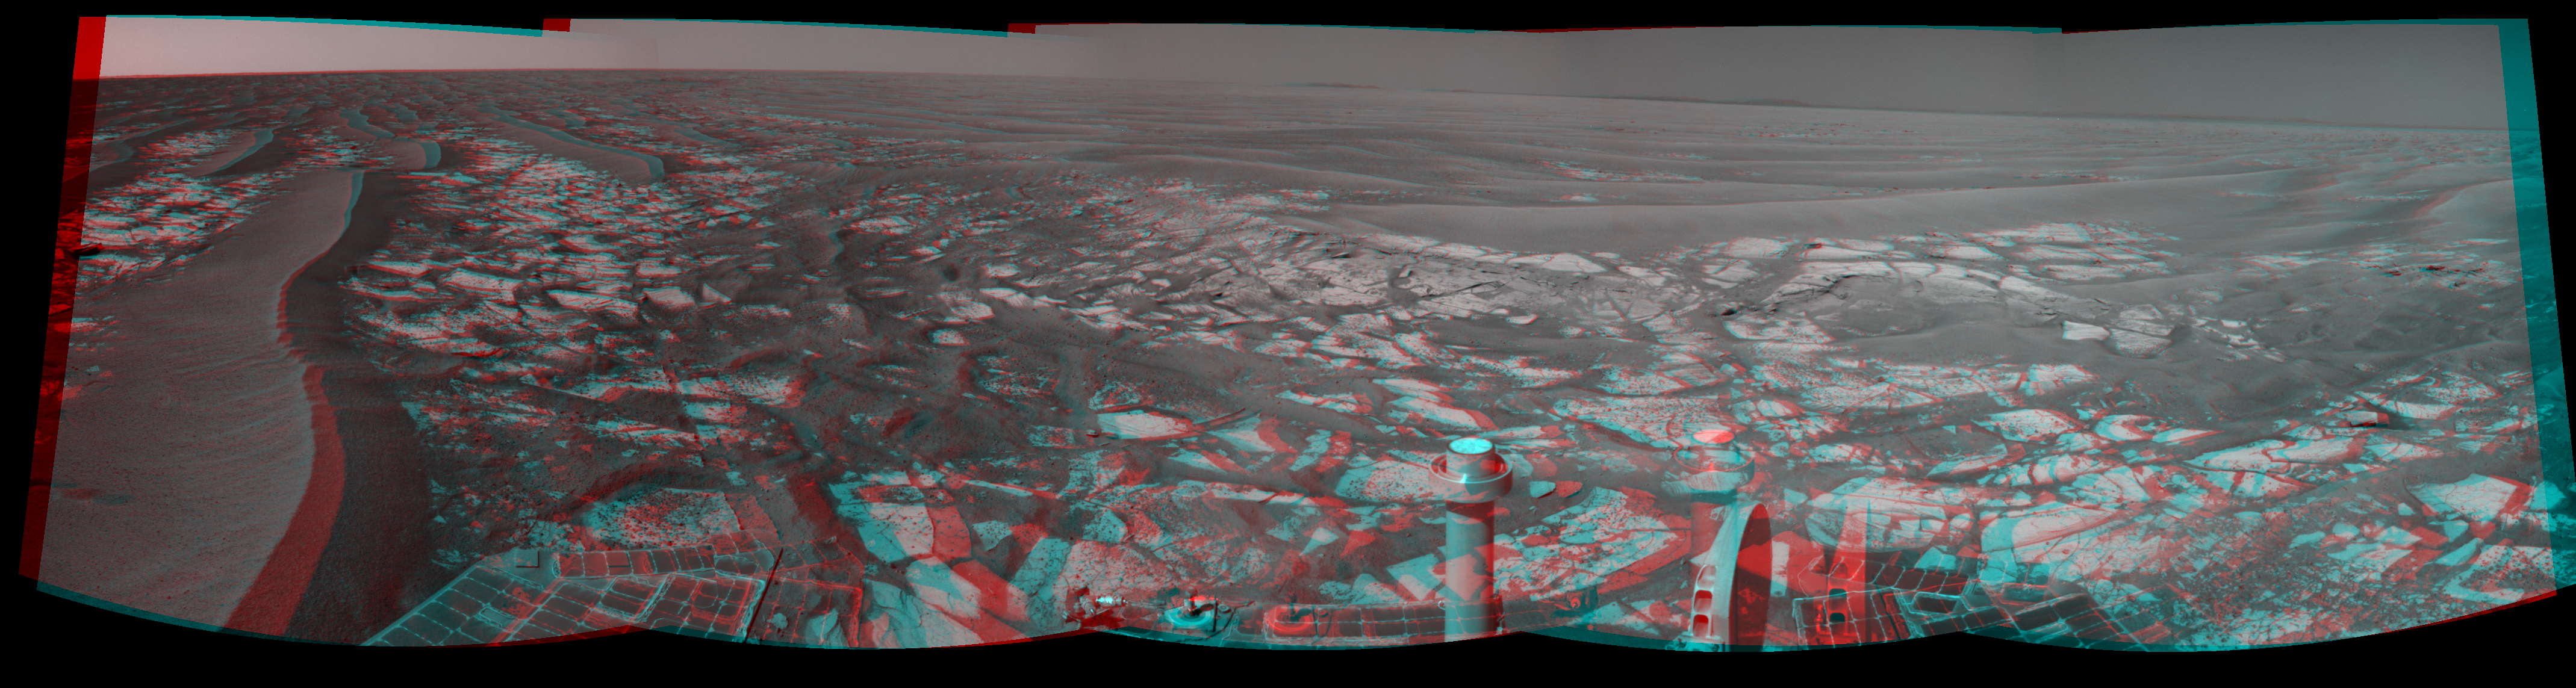

‘Cambridge Bay’ Outcrop Examined by Opportunity (Stereo)

Left-eye view of a color stereo pair for PIA13371

Right-eye view of a color stereo pair for PIA13371

This panorama taken by NASA’s Mars Exploration Rover Opportunity includes an outcrop informally called “Cambridge Bay.” Opportunity examined this outcrop in August 2010. The outcrop includes an apparent contact between two bedrock units which have different textures and perhaps compositions.

The scene appears three-dimensional when viewed through red-blue glasses with the red lens on the left.

Opportunity used its navigation camera during the 2,335th Martian day, or sol, of the rover’s mission on Mars (Aug. 18, 2010) to take these images. Science instruments on the robotic arm were used to measure the chemistry and texture of the outcrop from Sol 2340 (Aug. 24, 2010) to Sol 2346 (Aug. 30, 2010). Opportunity has since resumed its journey toward the long-term destination of Endeavour Crater. Portions of Endeavour Crater’s rim are visible on the horizon. This image combines exposures from the left eye and the right eye of the navigation camera to provide a three-dimensional effect.

Credit: NASA/JPL-Caltech